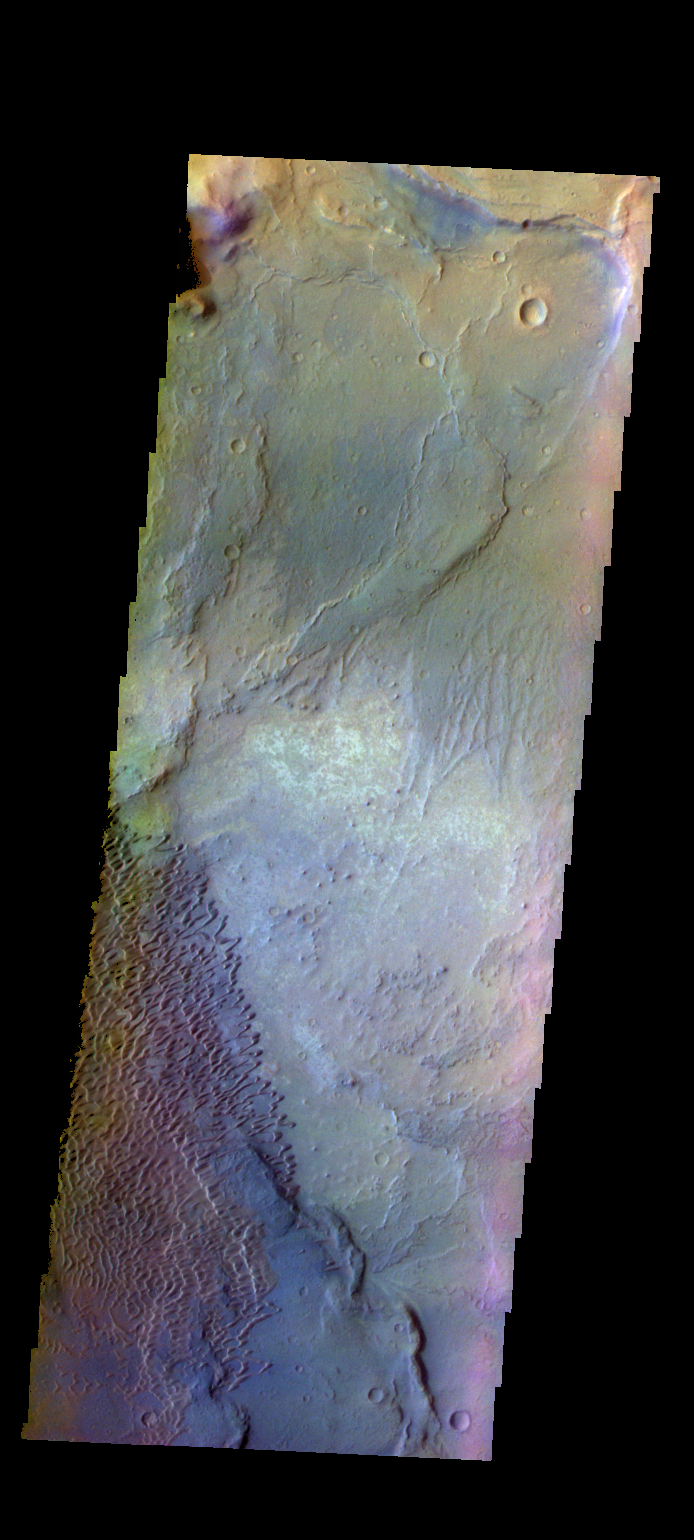

Investigating Mars: Nili and Meroe Paterae

This is a false color image of part of the Nili Patera dune field. High resolution imaging by other spacecraft has revealed that the dunes in this region are moving. Winds are blowing the dunes across a rough surface of regional volcanic lava flows. The paterae are calderas on the volcanic complex called Syrtis Major Planum. Dunes are found in both Nili and Meroe Paterae and in the region between the two calderas.

The THEMIS VIS camera contains 5 filters. The data from different filters can be combined in multiple ways to create a false color image. These false color images may reveal subtle variations of the surface not easily identified in a single band image.

The Odyssey spacecraft has spent over 15 years in orbit around Mars, circling the planet more than 69000 times. It holds the record for longest working spacecraft at Mars. THEMIS, the IR/VIS camera system, has collected data for the entire mission and provides images covering all seasons and lighting conditions. Over the years many features of interest have received repeated imaging, building up a suite of images covering the entire feature. From the deepest chasma to the tallest volcano, individual dunes inside craters and dune fields that encircle the north pole, channels carved by water and lava, and a variety of other feature, THEMIS has imaged them all. For the next several months the image of the day will focus on the Tharsis volcanoes, the various chasmata of Valles Marineris, and the major dunes fields. We hope you enjoy these images!

Credit: NASA/JPL-Caltech/ASU